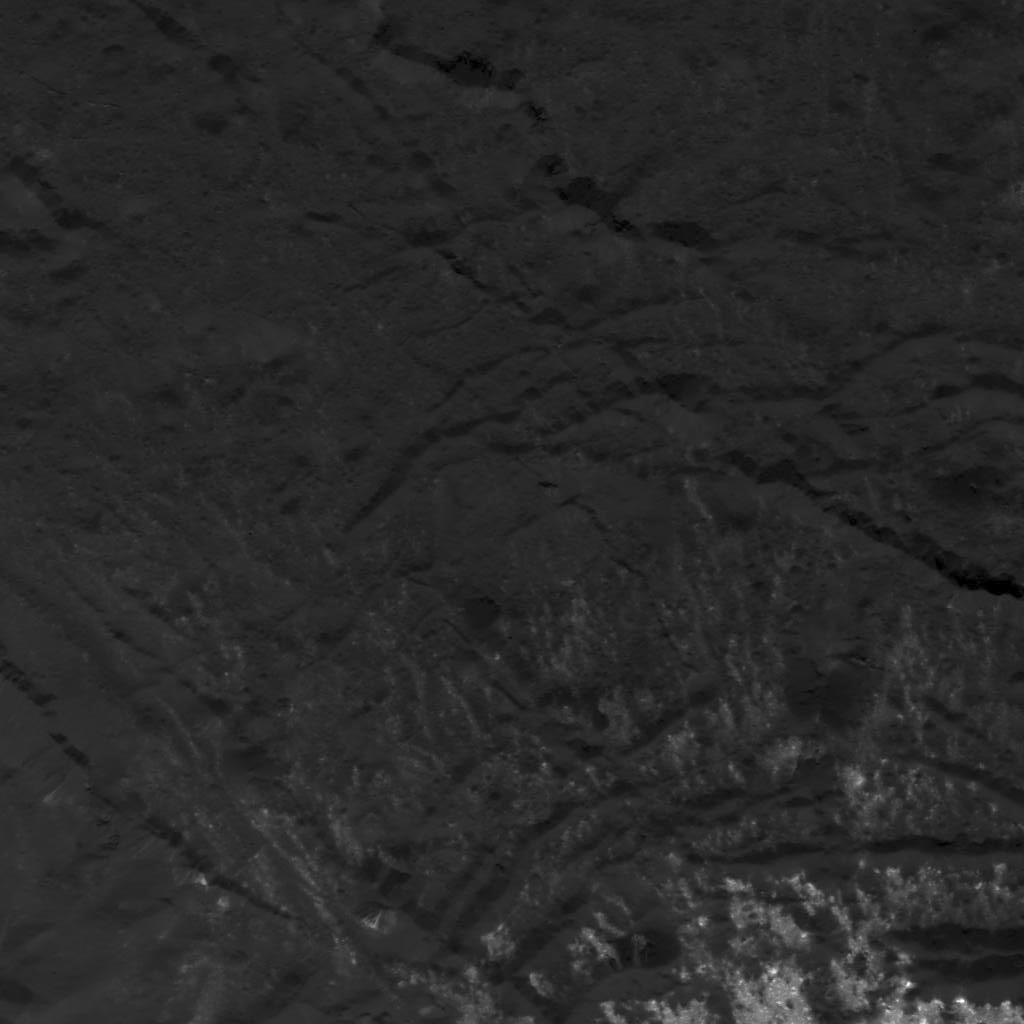

Fracture Pattern Near Cerealia Facula

This image was obtained by NASA’s Dawn spacecraft on July 5, 2018 from an altitude of about 33 miles (54 kilometers).

The center of this picture is located at about 20.3 degrees north latitude and 240.6 degrees east longitude.

Dawn’s mission is managed by JPL for NASA’s Science Mission Directorate in Washington. Dawn is a project of the directorates Discovery Program, managed by NASA’s Marshall Space Flight Center in Huntsville, Alabama. JPL is responsible for overall Dawn mission science. Orbital ATK Inc., in Dulles, Virginia, designed and built the spacecraft. The German Aerospace Center, Max Planck Institute for Solar System Research, Italian Space Agency and Italian National Astrophysical Institute are international partners on the mission team.

Credit: NASA/JPL-Caltech/UCLA/MPS/DLR/IDA